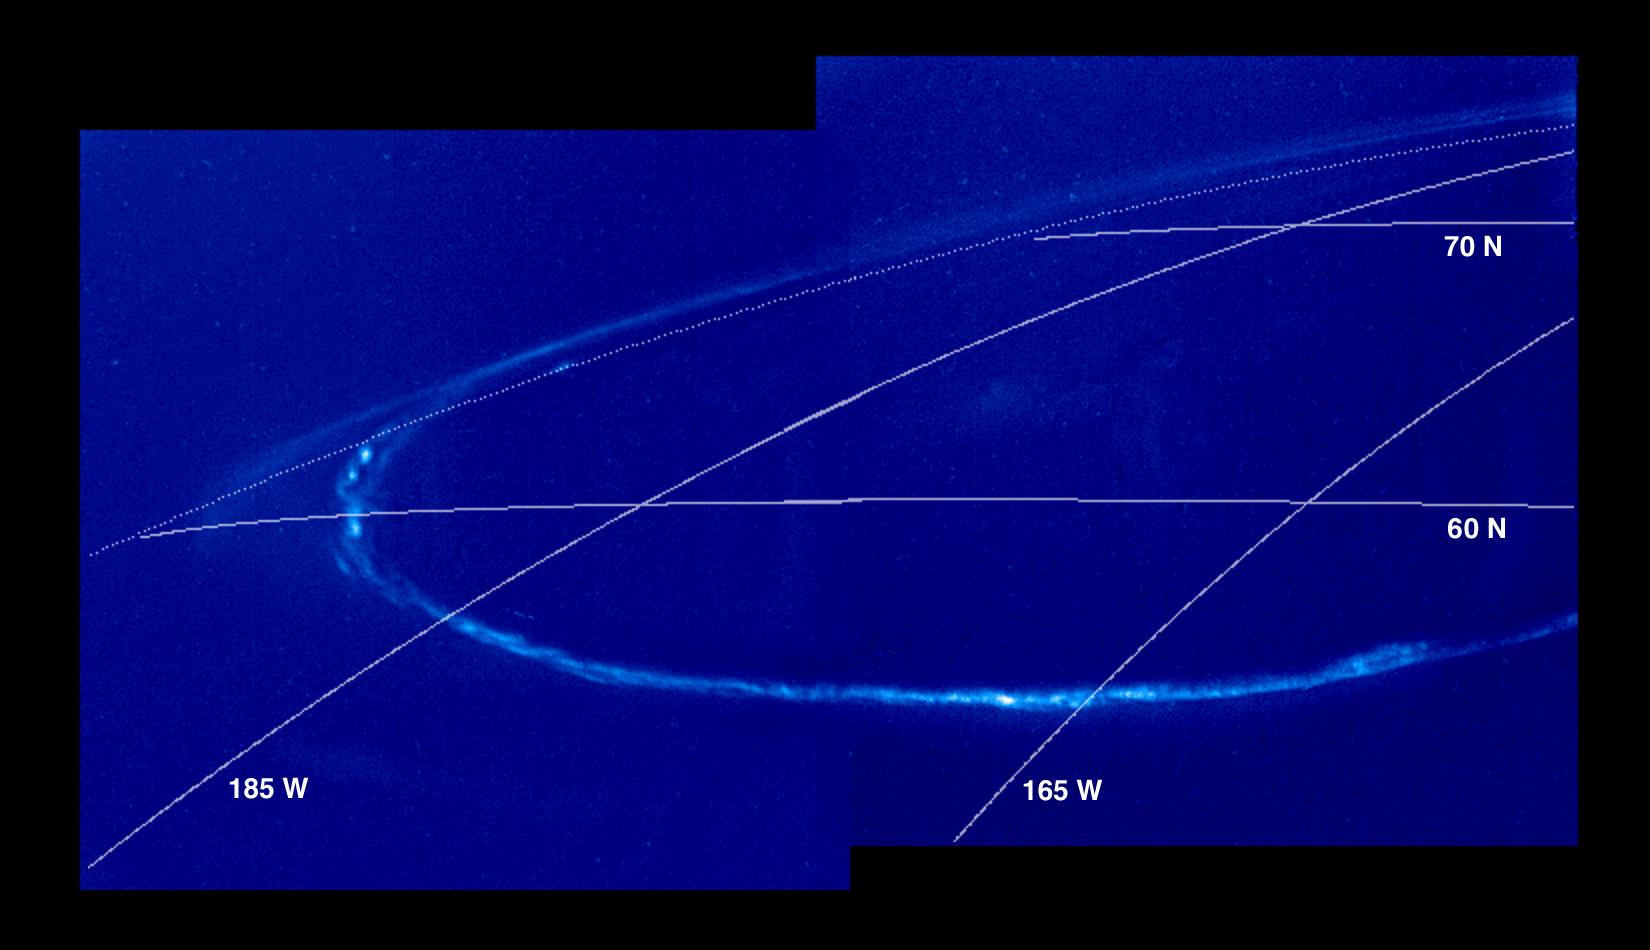

Night Side Jovian Aurora

Jovian aurora on the night side of the planet. The upper bright arc is auroral emission seen “edge on” above the planetary limb with the darkness of space as a background. The lower bright arc is seen against the dark clouds of Jupiter. The aurora is easier to see on the night side of Jupiter because it is fainter than the clouds when they are illuminated by sunlight. Jupiter’s north pole is out of view to the upper right. The images were taken in the clear filter (visible light) and are displayed in shades of blue.

As on Earth, the auroral emission is caused by electrically charged particles striking the upper atmosphere from above. The particles travel along the magnetic field lines of the planet, but their origin is not fully understood. The field lines where the aurora is most intense cross the Jovian equator at large distances (many Jovian radii) from the planet. The faint background throughout the image is scattered light in the camera. This stray light comes from the sunlit portion of Jupiter, which is out of the image to the right. In multispectral observations the aurora appears red, consistent with glow from atomic hydrogen in Jupiter’s atmosphere. Galileo’s unique perspective allows it to view the night side of the planet at short range, revealing details that cannot be seen from Earth. These detailed features are time dependent, and can be followed in sequences of Galileo images.

North is at the top of the picture. A grid of planetocentric latitude and west longitude is overlain on the images. The images were taken on November 5, 1997 at a range of 1.3 million kilometers by the Solid State Imaging (SSI) system on NASA’s Galileo spacecraft.

The Jet Propulsion Laboratory, Pasadena, CA manages the Galileo mission for NASA’s Office of Space Science, Washington, DC. JPL is an operating division of California Institute of Technology (Caltech).

This image and other images and data received from Galileo are posted on the World Wide Web, on the Galileo mission home page at URL http://www.jpl.nasa.gov/ galileo.

Credit: NASA/JPL-Caltech